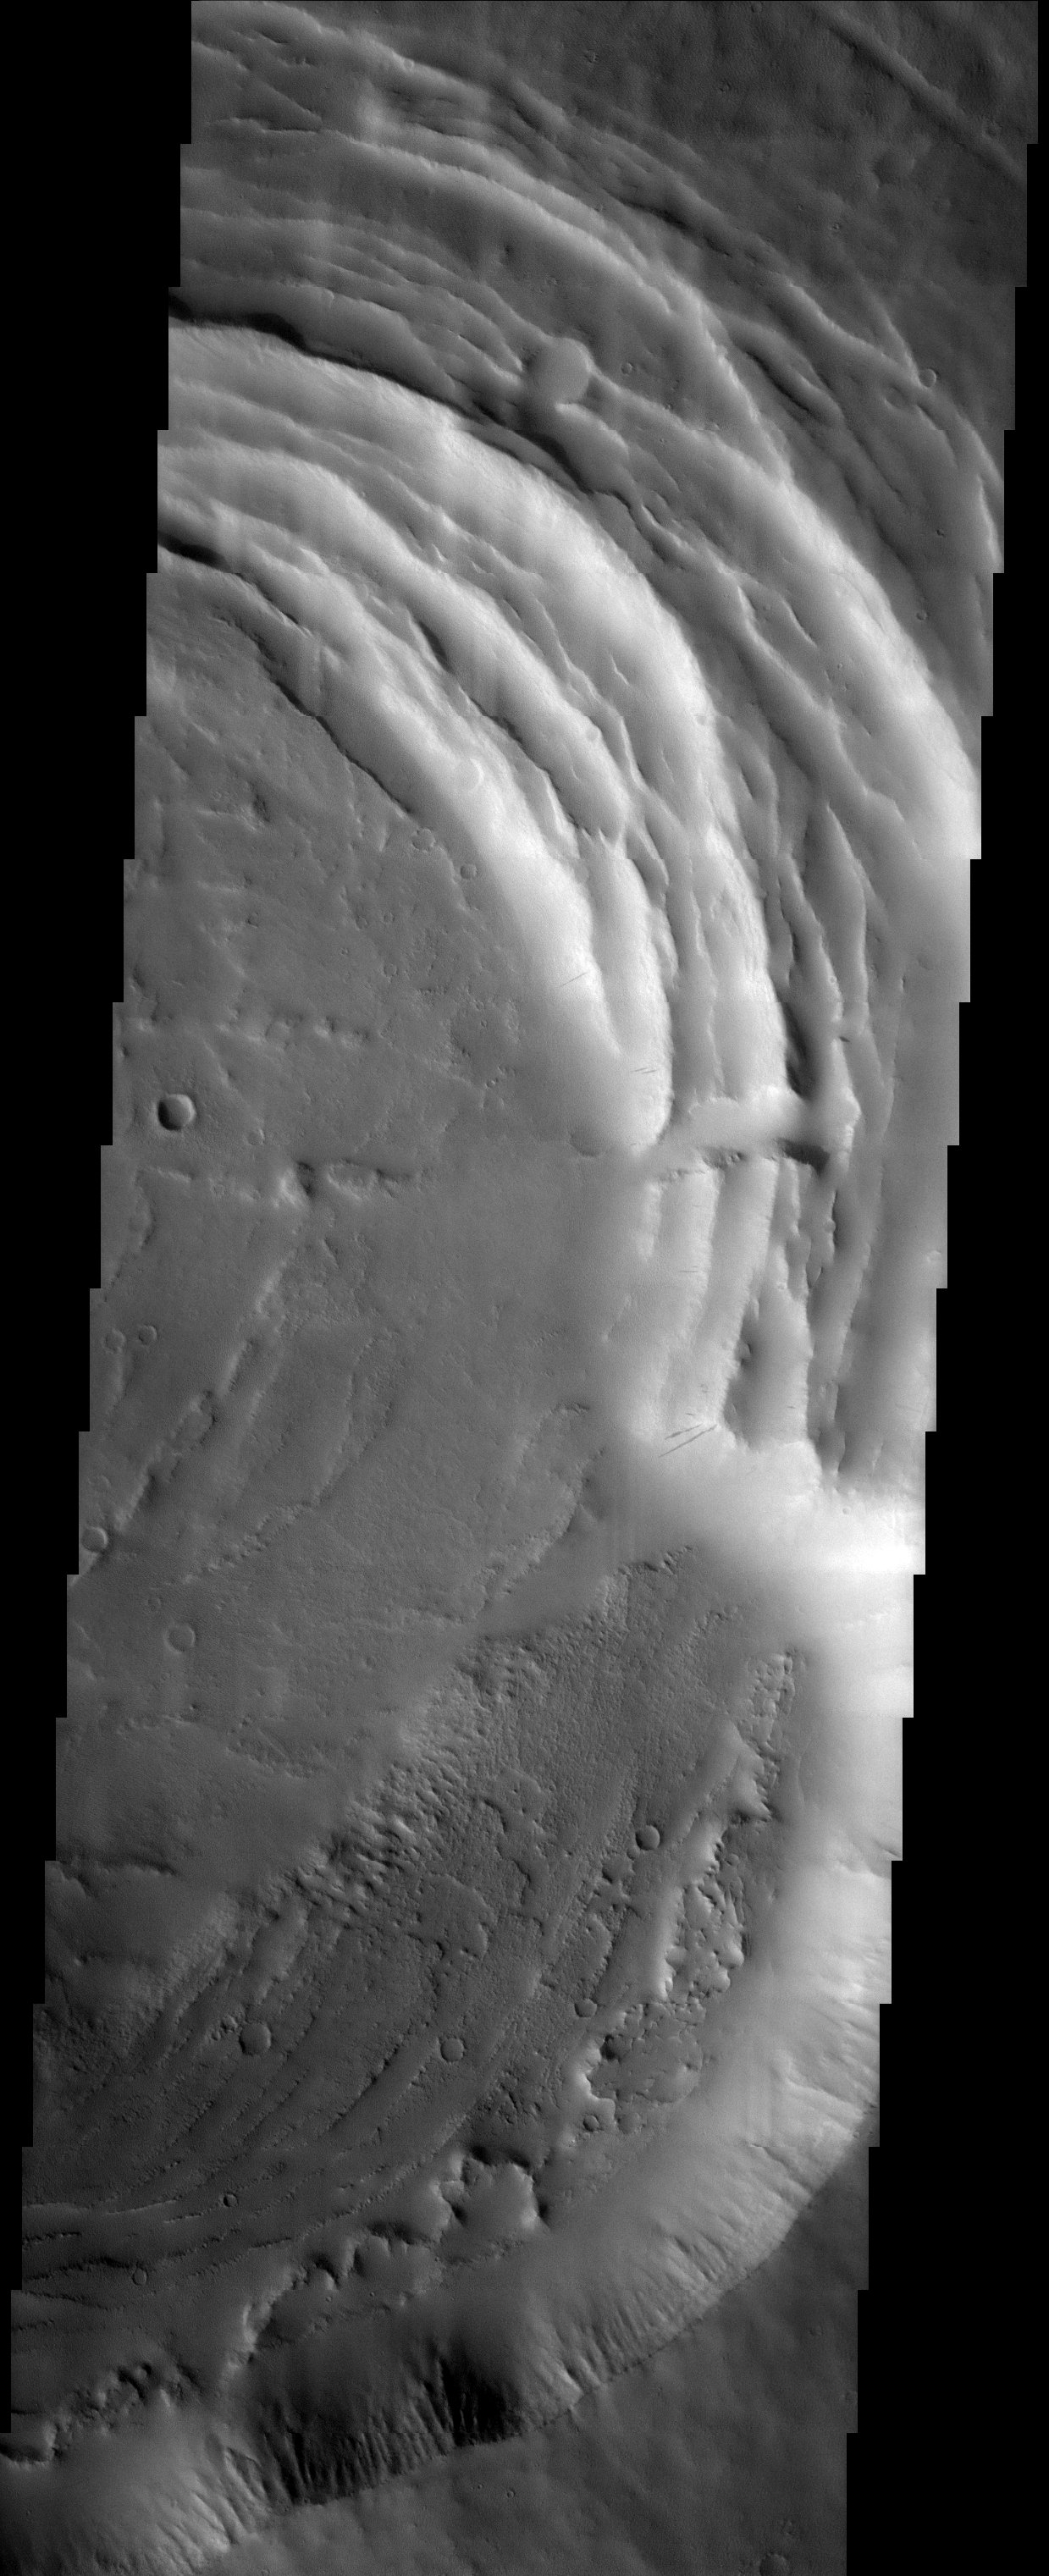

A Diminutive Volcano

Released 15 October 2003

The small Tharsis volcano called Biblis Patera is nearly lost amongst its gigantic neighbors. With a height of less than 10,000 feet, it is even dwarfed by many volcanoes on Earth. The gaping caldera of Biblis Patera shows evidence for multiple episodes of collapse, producing the concentric topography seen in the image. Several slope streaks are visible, indicators of a more recent and much smaller form of collapse: avalanches of the dust that thickly mantles the terrain.

Image information: VIS instrument. Latitude 2.3, Longitude 236.4 East (123.6 West). 19 meter/pixel resolution.

Note: this THEMIS visual image has not been radiometrically nor geometrically calibrated for this preliminary release. An empirical correction has been performed to remove instrumental effects. A linear shift has been applied in the cross-track and down-track direction to approximate spacecraft and planetary motion. Fully calibrated and geometrically projected images will be released through the Planetary Data System in accordance with Project policies at a later time.

NASA’s Jet Propulsion Laboratory manages the 2001 Mars Odyssey mission for NASA’s Office of Space Science, Washington, D.C. The Thermal Emission Imaging System (THEMIS) was developed by Arizona State University, Tempe, in collaboration with Raytheon Santa Barbara Remote Sensing. The THEMIS investigation is led by Dr. Philip Christensen at Arizona State University. Lockheed Martin Astronautics, Denver, is the prime contractor for the Odyssey project, and developed and built the orbiter. Mission operations are conducted jointly from Lockheed Martin and from JPL, a division of the California Institute of Technology in Pasadena.

Credit: NASA/JPL/Arizona State University